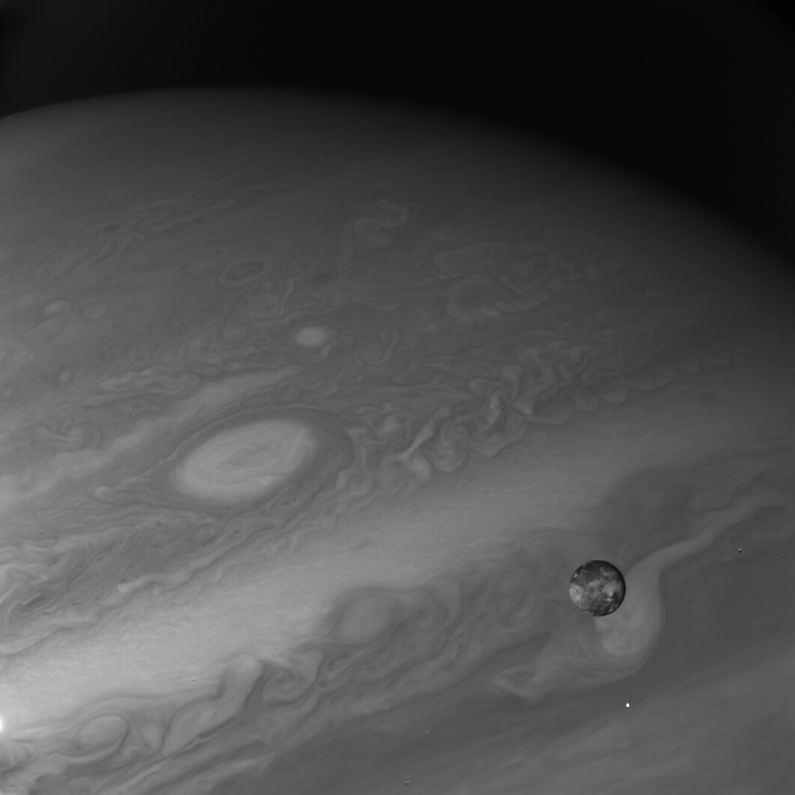

Io

This photo of Io, innermost of the four large Galilean satellites of Jupiter, was taken through an ultraviolet filter by the narrow angle camera of Voyager 1. The photo was taken at 2 a.m. (PST) Feb. 27, when Voyager 1 was 4.3 million miles (7 million kilometers) from Io, seen against the background of a part of Jupiter’s disk. North is at the top, and the central longitude of Io is 180 degrees. Io shows a contrasting surface, with generally very dark polar areas and numerous light and dark regions around the equator. At this resolution (about 100 miles or 160 kilometers), no topographic features, such as craters, can be seen. The brighter regions are believed to contain sulfur and various salts, making Io highly reflective (about six times brighter than Earth’s Moon) in visible and enhanced light. This satellite of Jupiter has almost exactly the same size and density as our own Moon, but it apparently has followed a very different evolutionary path, influenced by its proximity to Jupiter and the intense bombardment it receives from the Jovian radiation belts of energetic charged particles. JPL manages and controls the Voyager project for NASA’s Office of Space Science.

Credit: NASA/JPL